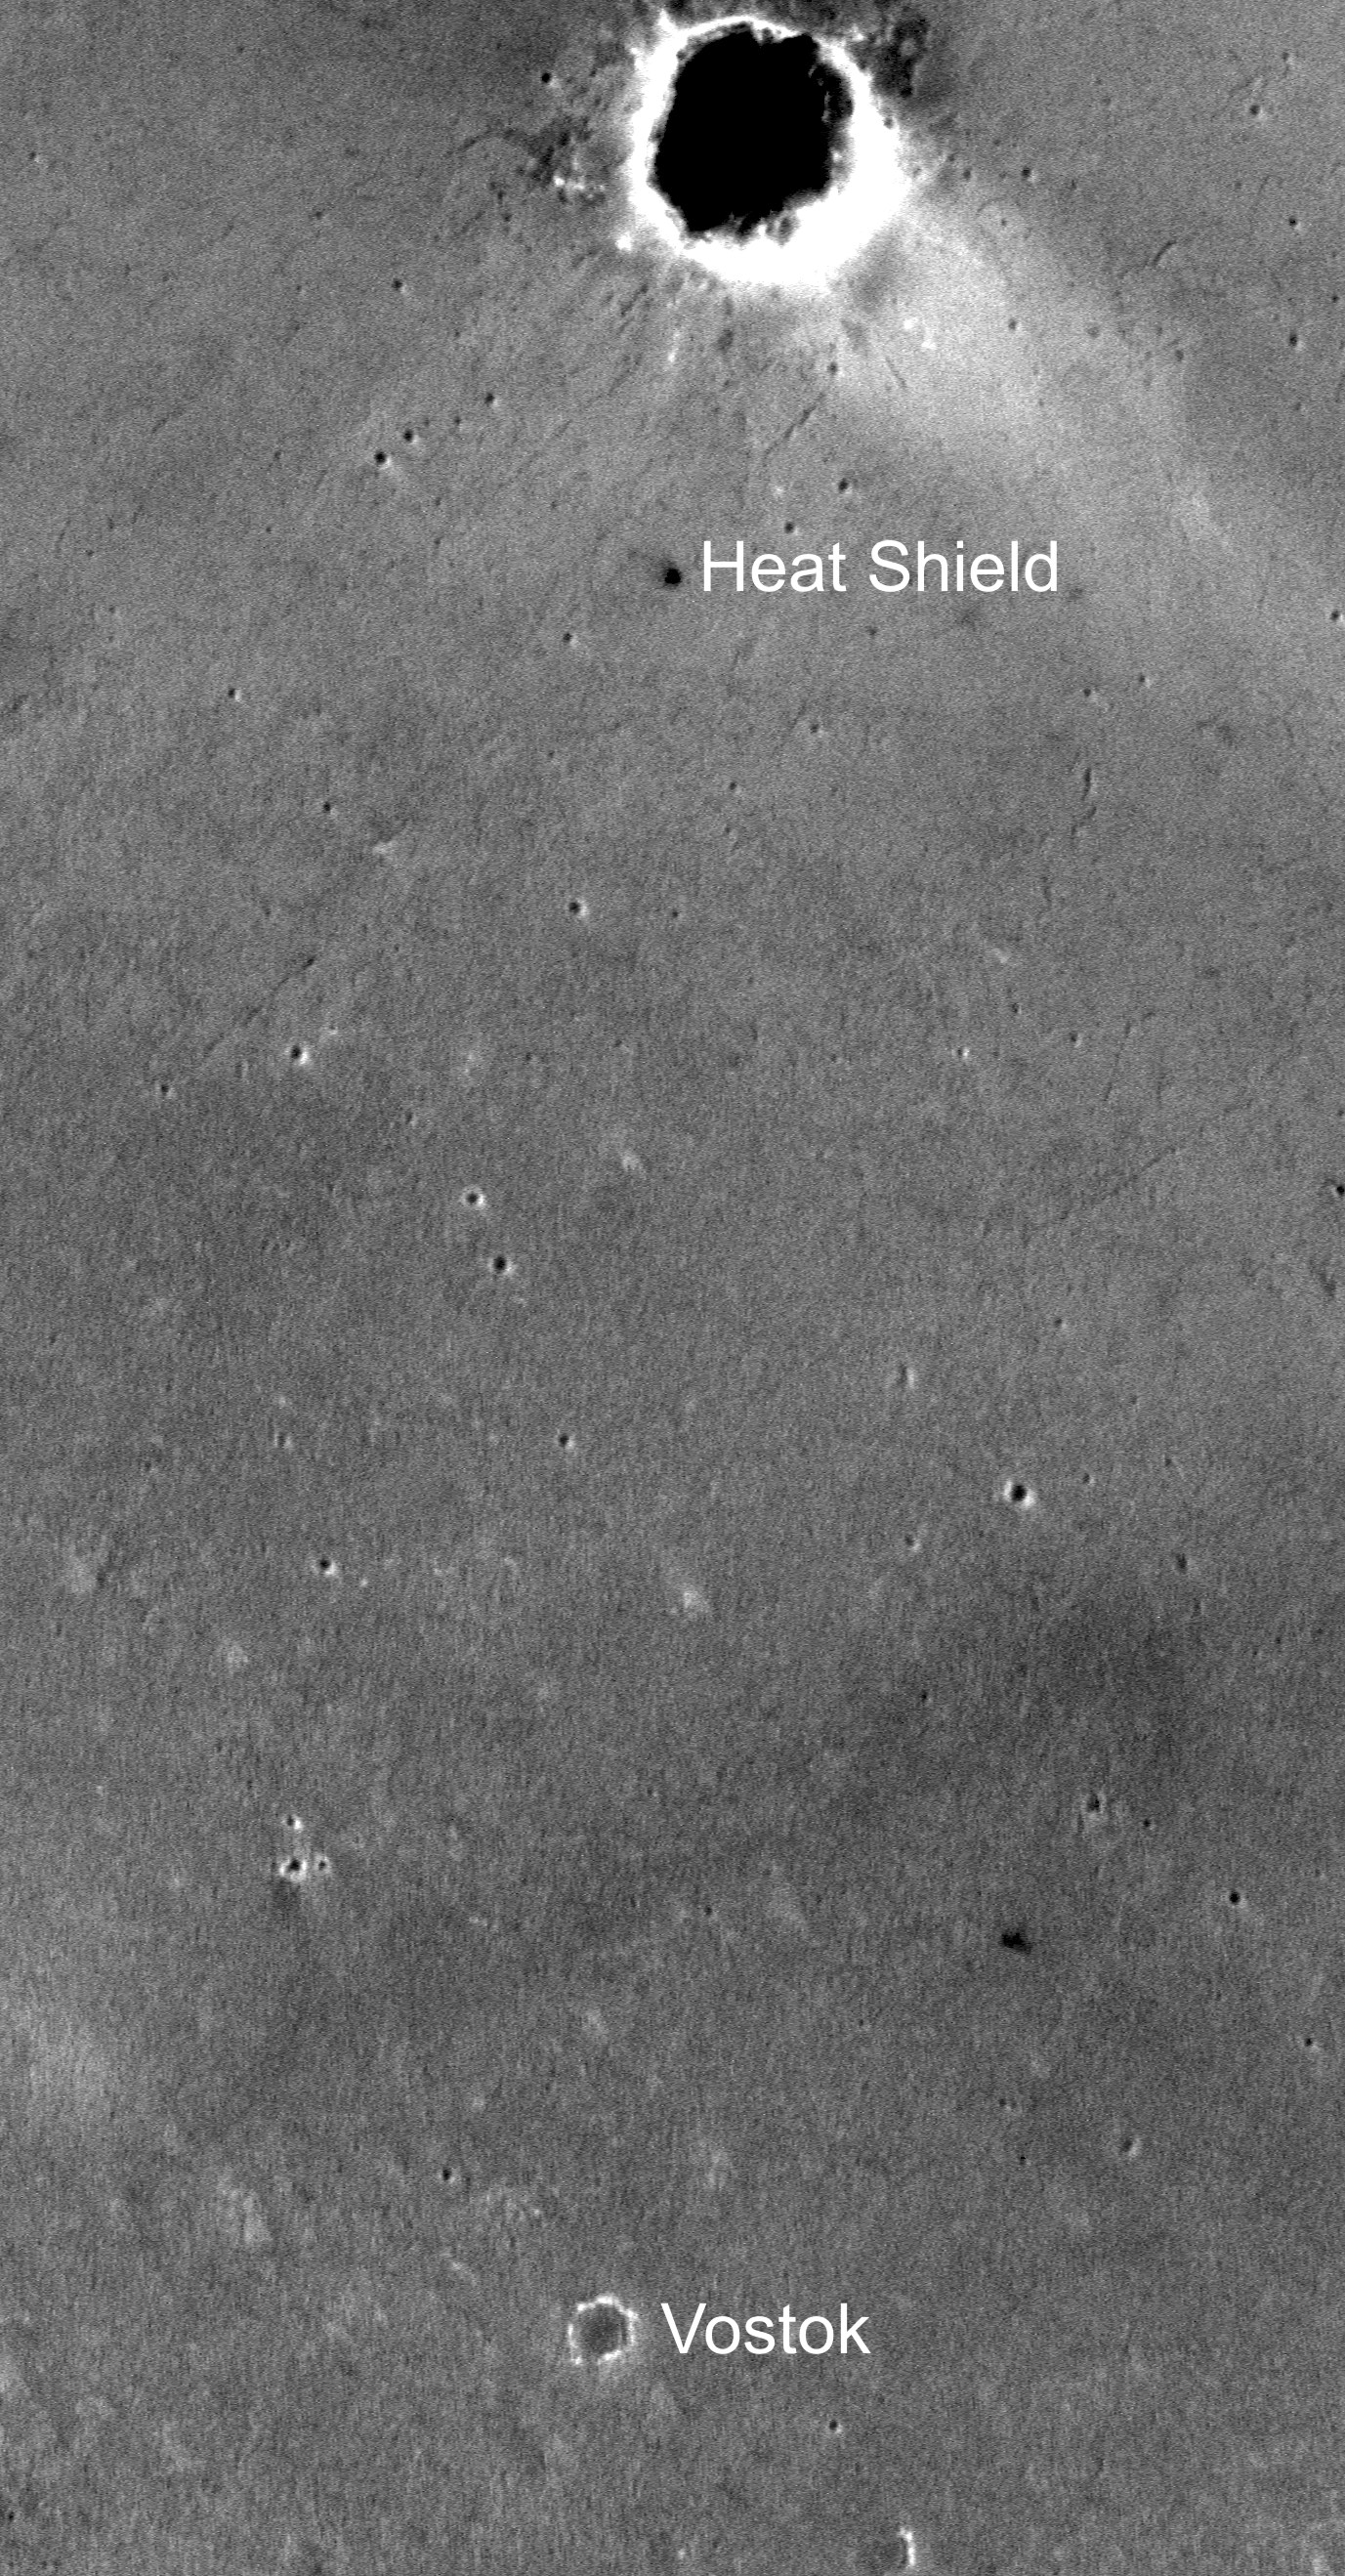

Target of Opportunity to the South

After NASA’s Mars Exploration Rover Opportunity finishes examining its heat shield, the rover team plans to direct Opportunity southward toward a round feature dubbed “Vostok,” about 1.2 kilometers (three-fourths of a mile) away. The plan is to check out small craters along the way.

This image is from the Mars Orbiter Camera aboard NASA’s Mars Global Surveyor. North is up, and the big circle at the top is “Endurance Crater.”

Credit: NASA/JPL/MSSS